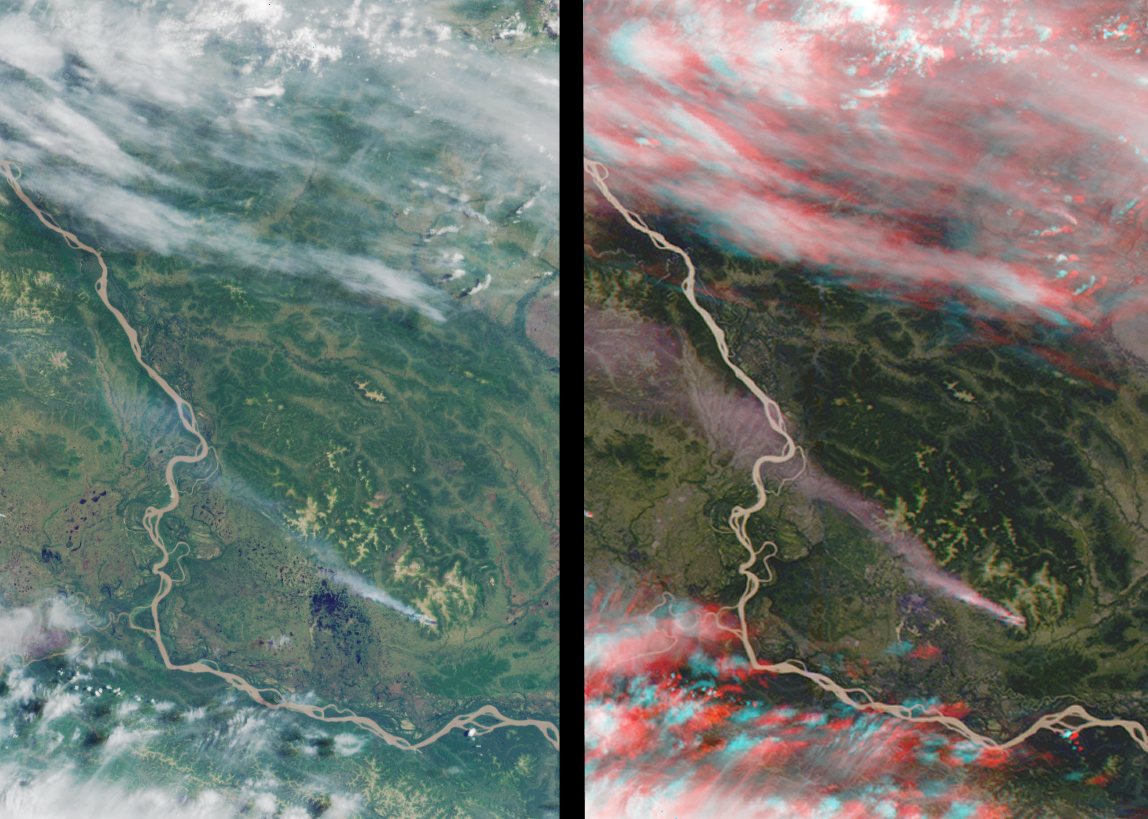

MISR Stereo Imaging Distinguishes Smoke from Cloud

These views of western Alaska were acquired by MISR on June 25, 2000 during Terra orbit 2775. The images cover an area of about 150 kilometers x 225 kilometers, and have been oriented with north to the left. The left image is from the vertical-viewing (nadir) camera, whereas the right image is a stereo “anaglyph” that combines data from the forward-viewing 45-degree and 60-degree cameras. This image appears three-dimensional when viewed through red/blue glasses with the red filter over the left eye. It may help to darken the room lights when viewing the image on a computer screen.

The Yukon River is seen wending its way from upper left to lower right. A forest fire in the Kaiyuh Mountains produced the long smoke plume that originates below and to the right of image center. In the nadir view, the high cirrus clouds at the top of the image and the smoke plume are similar in appearance, and the lack of vertical information makes them hard to differentiate. Viewing the righthand image with stereo glasses, on the other hand, demonstrates that the scene consists of several vertically-stratified layers, including the surface terrain, the smoke, some scattered cumulus clouds, and streaks of high, thin cirrus. This added dimensionality is one of the ways MISR data helps scientists identify and classify various components of terrestrial scenes.

MISR was built and is managed by NASA’s Jet Propulsion Laboratory, Pasadena, CA, for NASA’s Office of Earth Science, Washington, DC. The Terra satellite is managed by NASA’s Goddard Space Flight Center, Greenbelt, MD. JPL is a division of the California Institute of Technology.

Credit: NASA/GSFC/JPL, MISR Team